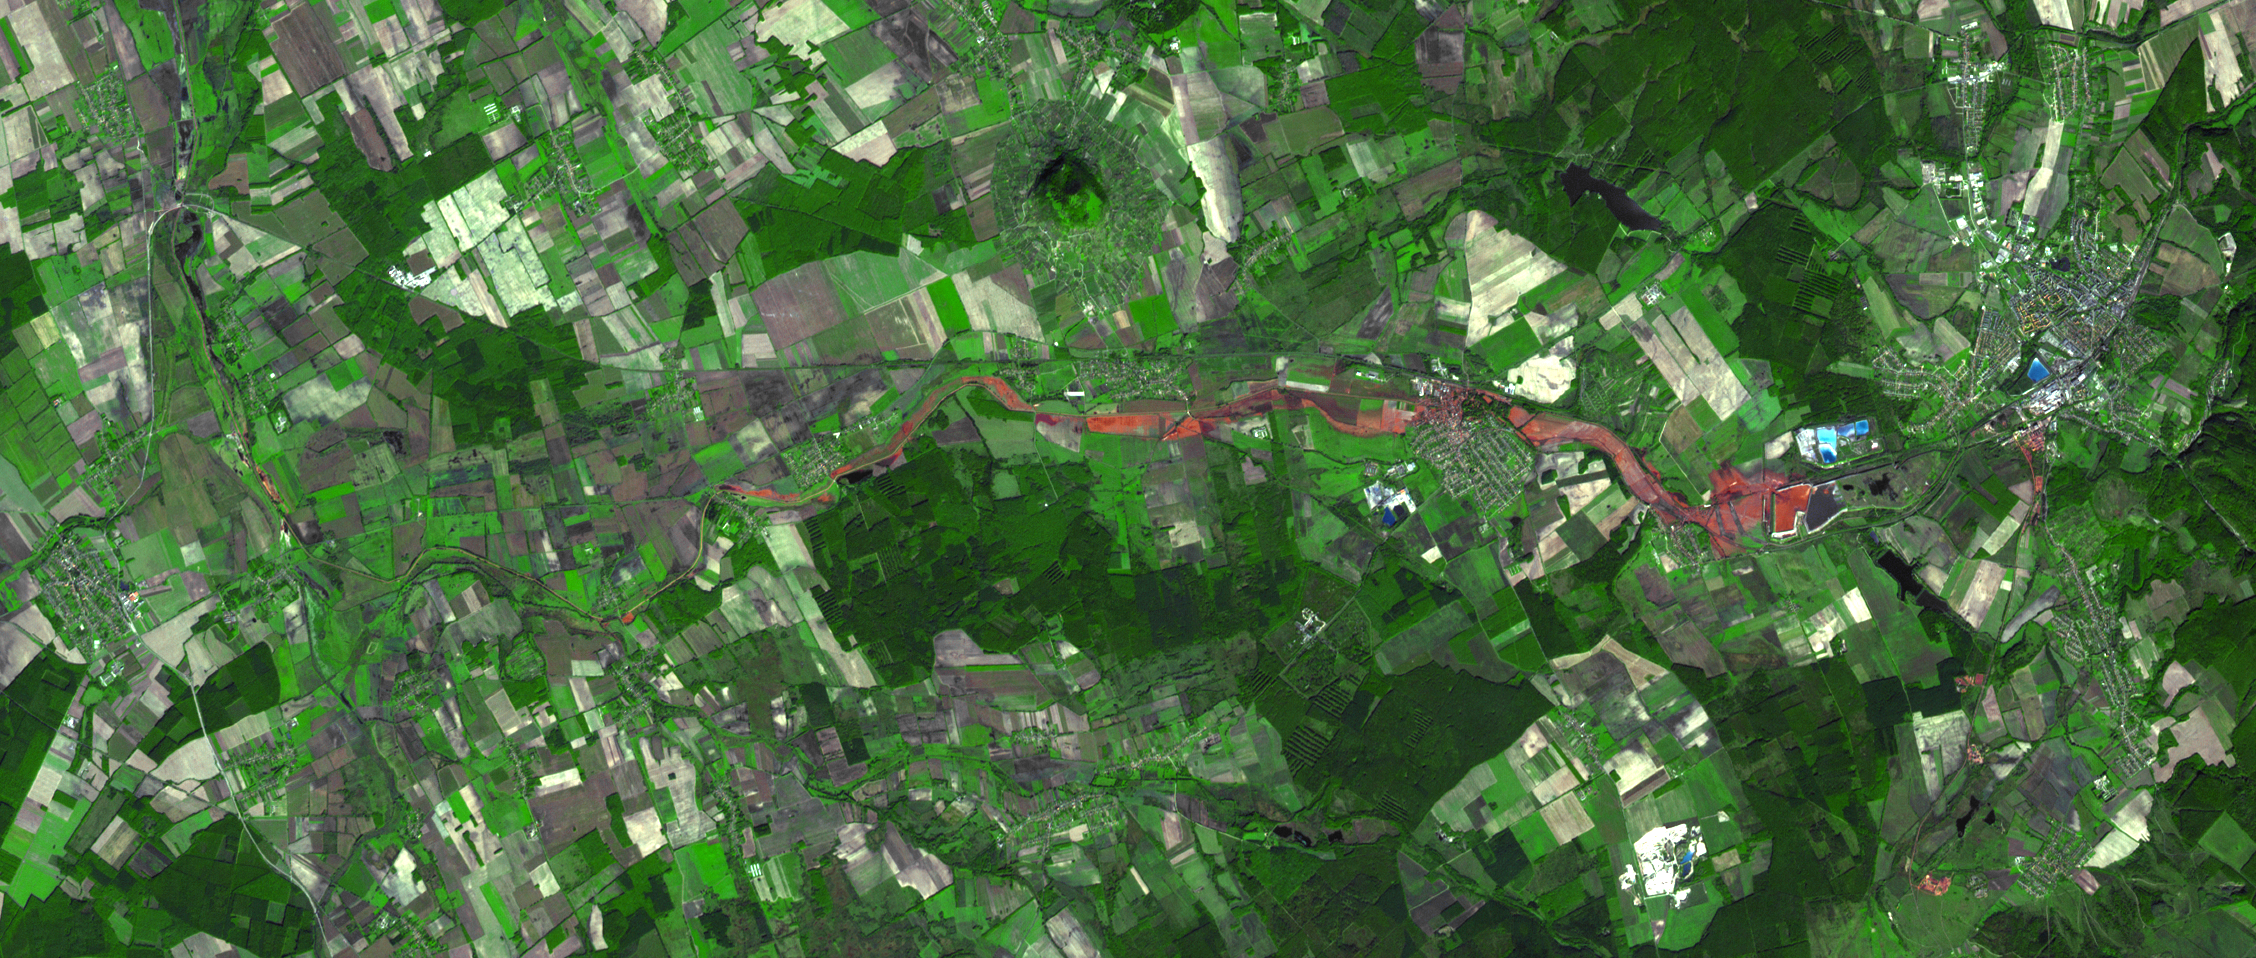

ASTER Images Hungary Toxic Sludge Spill

On Oct. 4, 2010, a million cubic meters (35 million cubic feet) of red sludge spilled from a reservoir at an alumina plant in Ajka in western Hungary. Four people were killed and about 100 injured. The sludge entered the Marcal River and has reached the Danube. Aquatic life in the Marcal was severely harmed; the mud also caused significant damage in nearby villages and towns, as well as adjacent farmland.

On Oct. 11, when the Advanced Spaceborne Thermal Emission and Reflection Radiometer (ASTER) instrument on NASA’s Terra spacecraft captured this image, the reservoir breach and downstream flow of the red sludge were still prominently visible. The ASTER image is located at 47.1 degrees north latitude, 17.5 degrees east longitude. The image covers an area of 14 by 34 kilometers (8.9 by 21 miles).

With its 14 spectral bands from the visible to the thermal infrared wavelength region and its high spatial resolution of 15 to 90 meters (about 50 to 300 feet), ASTER images Earth to map and monitor the changing surface of our planet. ASTER is one of five Earth-observing instruments launched Dec. 18, 1999, on Terra. The instrument was built by Japan’s Ministry of Economy, Trade and Industry. A joint U.S./Japan science team is responsible for validation and calibration of the instrument and data products.

The broad spectral coverage and high spectral resolution of ASTER provides scientists in numerous disciplines with critical information for surface mapping and monitoring of dynamic conditions and temporal change. Example applications are: monitoring glacial advances and retreats; monitoring potentially active volcanoes; identifying crop stress; determining cloud morphology and physical properties; wetlands evaluation; thermal pollution monitoring; coral reef degradation; surface temperature mapping of soils and geology; and measuring surface heat balance.

The U.S. science team is located at NASA’s Jet Propulsion Laboratory, Pasadena, Calif. The Terra mission is part of NASA’s Science Mission Directorate, Washington, D.C.

Credit: NASA/GSFC/METI/ERSDAC/JAROS, and U.S./Japan ASTER Science Team